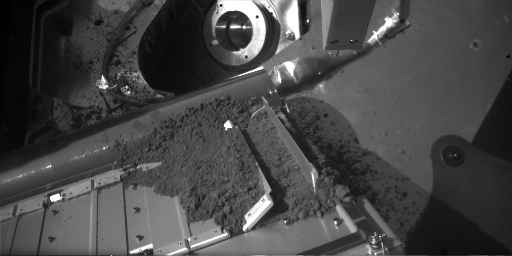

Small Effect of Vibrating Martian Soil Sample on Oven Door

In both images of this before-and-after sequence, a sample of Martian soil rests on a screen over the opening to one of the eight ovens of the Thermal and Evolved-Gas Analyzer instrument (TEGA) on NASA’s Phoenix Mars Lander. Between the times at which the lander’s Robotic Arm Camera took these images during the mission’s 14th Martian day after landing (June 8, 2008), TEGA vibrated the screen for about seven minutes.

The TEGA oven doors are on a surface sloping at about 45 degrees, with the top of the doors near the lower edge of these images. The downhill direction on this part of the instrument appears upwards in the image. The screen-covered opening for the oven intended to analyze this soil sample is between the vertically positioned door at the right end of the series of doors and the partially opened door to the left of that one. The screen is covered with soil in this pair of images, but visible in a view from about the same angle taken before the soil was delivered, at PIA10769. For scale, the doors are about 10 centimeters (4 inches) long.

The “before” image here is the one in which the circular feature near the top of the image is more brightly lit. In the image taken after about seven minutes of shaking, the soil resting on the screen has slumped almost imperceptibly downhill. A dark gap about 3 millimeters (one-tenth of an inch) wide opened at the top edge of the screen.

The Phoenix Mission is led by the University of Arizona, Tucson, on behalf of NASA. Project management of the mission is by NASA’s Jet Propulsion Laboratory, Pasadena, Calif. Spacecraft development is by Lockheed Martin Space Systems, Denver.

Photojournal Note: As planned, the Phoenix lander, which landed May 25, 2008 23:53 UTC, ended communications in November 2008, about six months after landing, when its solar panels ceased operating in the dark Martian winter.

Credit: NASA/JPL-Caltech/University of Arizona/Max Planck Institute